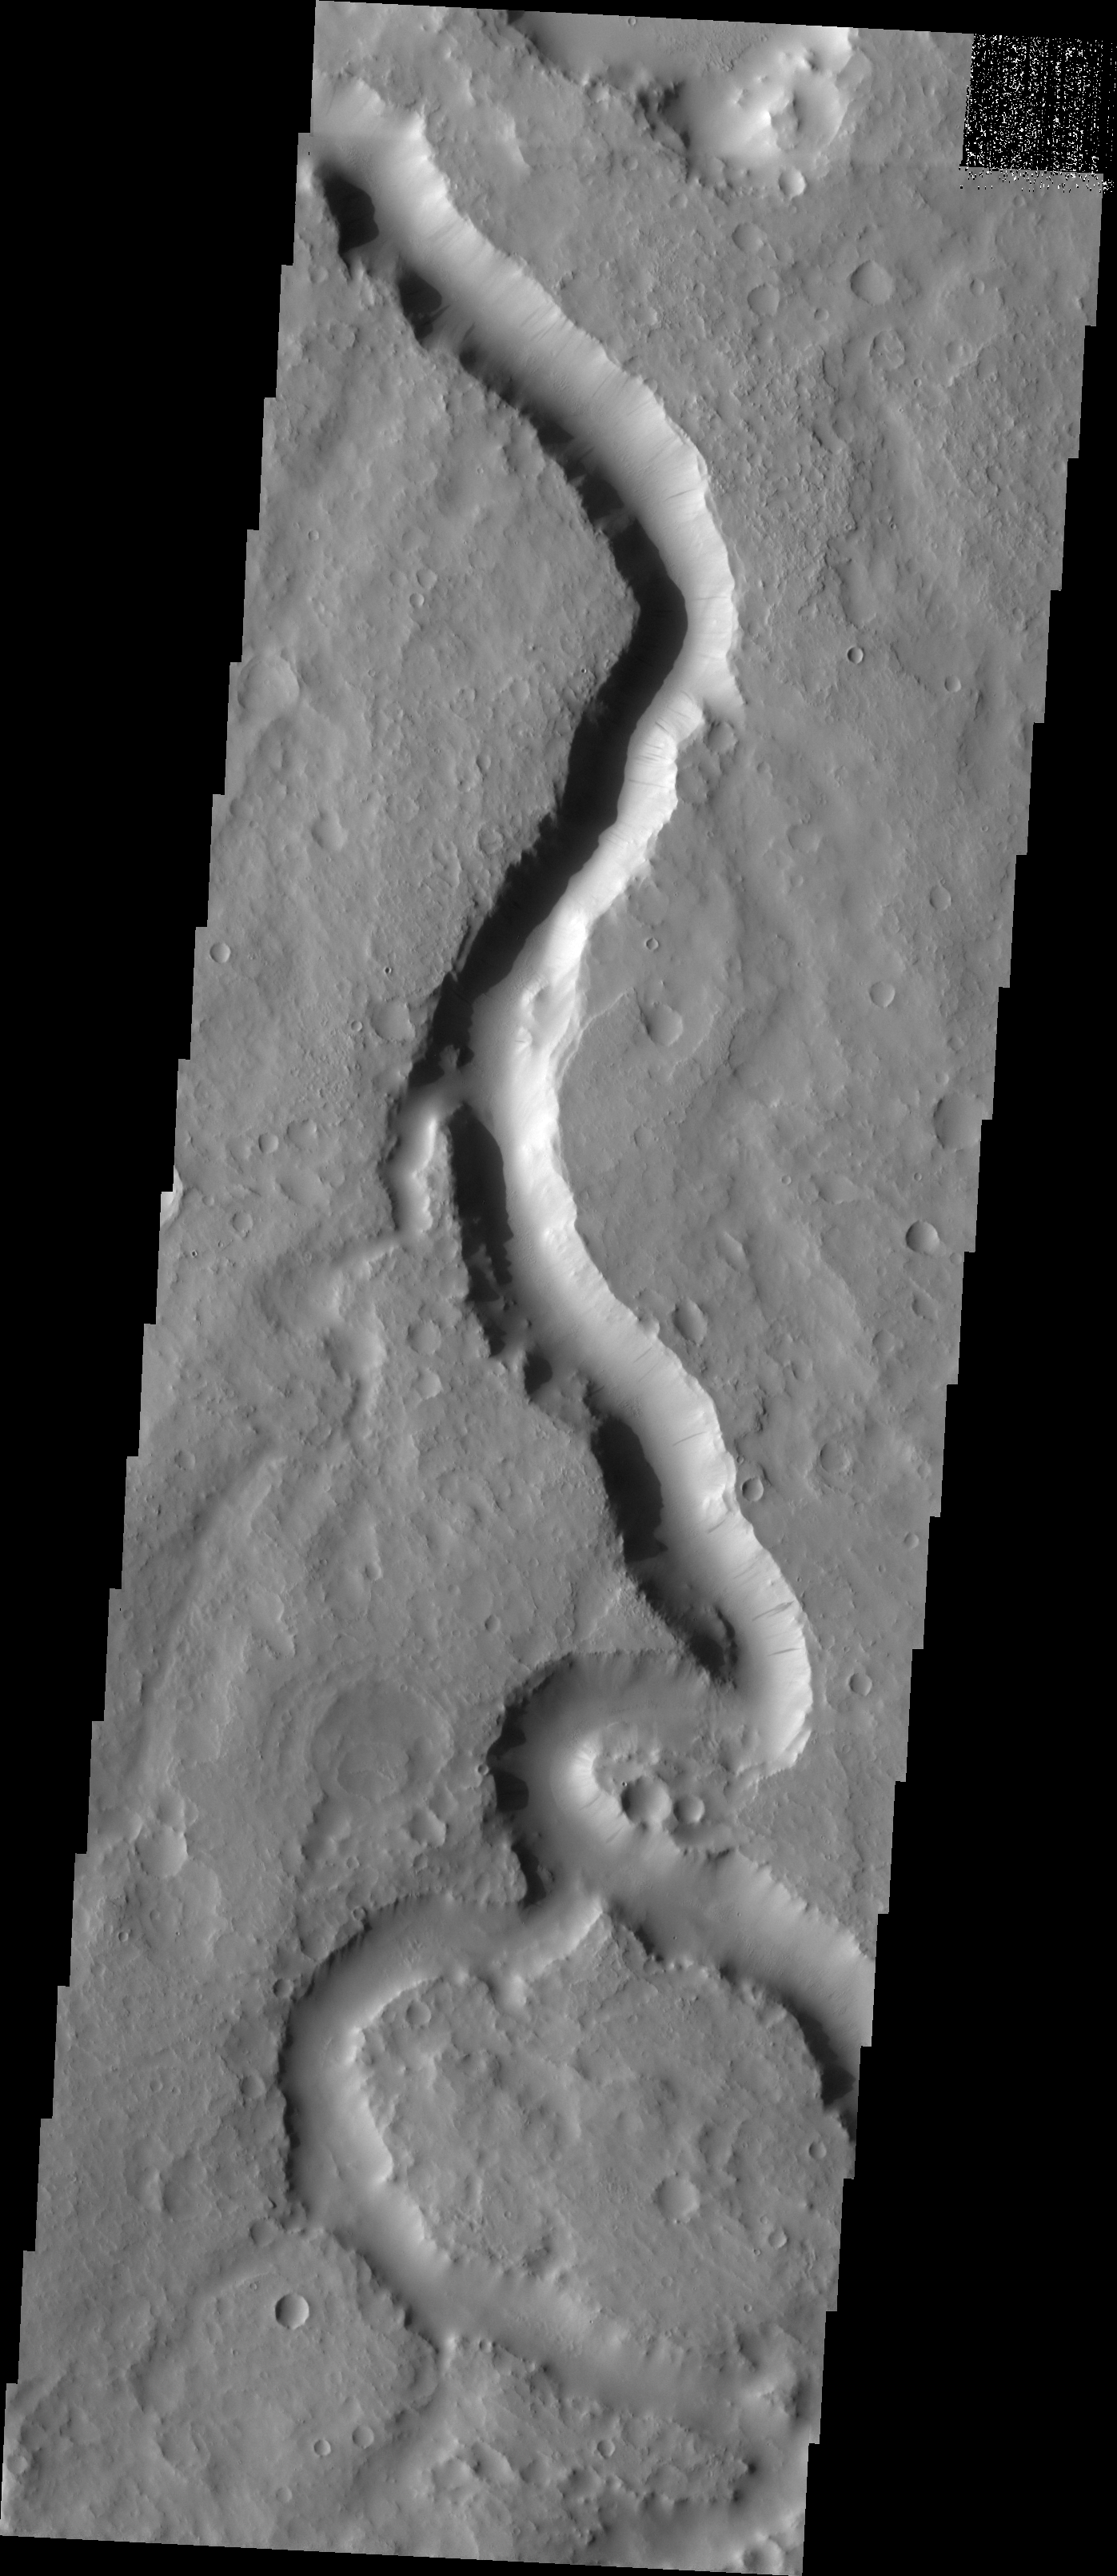

Scamander Vallis

The major Martian dust storm of 2007 filled the sky with dust and produced conditions that prevented the THEMIS VIS camera from being able to image the surface. With no new images being acquired, we’ve dug into the archive to highlight some interesting areas on Mars. The this week’s topic is medium sized channels. This image of Scamander Vallis contains several tributaries entering the main channel.

Image information: VIS instrument. Latitude 14.8N, Longitude 29.0E. 18 meter/pixel resolution.

Please see the THEMIS Data Citation Note for details on crediting THEMIS images.

Note: this THEMIS visual image has not been radiometrically nor geometrically calibrated for this preliminary release. An empirical correction has been performed to remove instrumental effects. A linear shift has been applied in the cross-track and down-track direction to approximate spacecraft and planetary motion. Fully calibrated and geometrically projected images will be released through the Planetary Data System in accordance with Project policies at a later time.

NASA’s Jet Propulsion Laboratory manages the 2001 Mars Odyssey mission for NASA’s Office of Space Science, Washington, D.C. The Thermal Emission Imaging System (THEMIS) was developed by Arizona State University, Tempe, in collaboration with Raytheon Santa Barbara Remote Sensing. The THEMIS investigation is led by Dr. Philip Christensen at Arizona State University. Lockheed Martin Astronautics, Denver, is the prime contractor for the Odyssey project, and developed and built the orbiter. Mission operations are conducted jointly from Lockheed Martin and from JPL, a division of the California Institute of Technology in Pasadena.

Credit: NASA/JPL/ASU